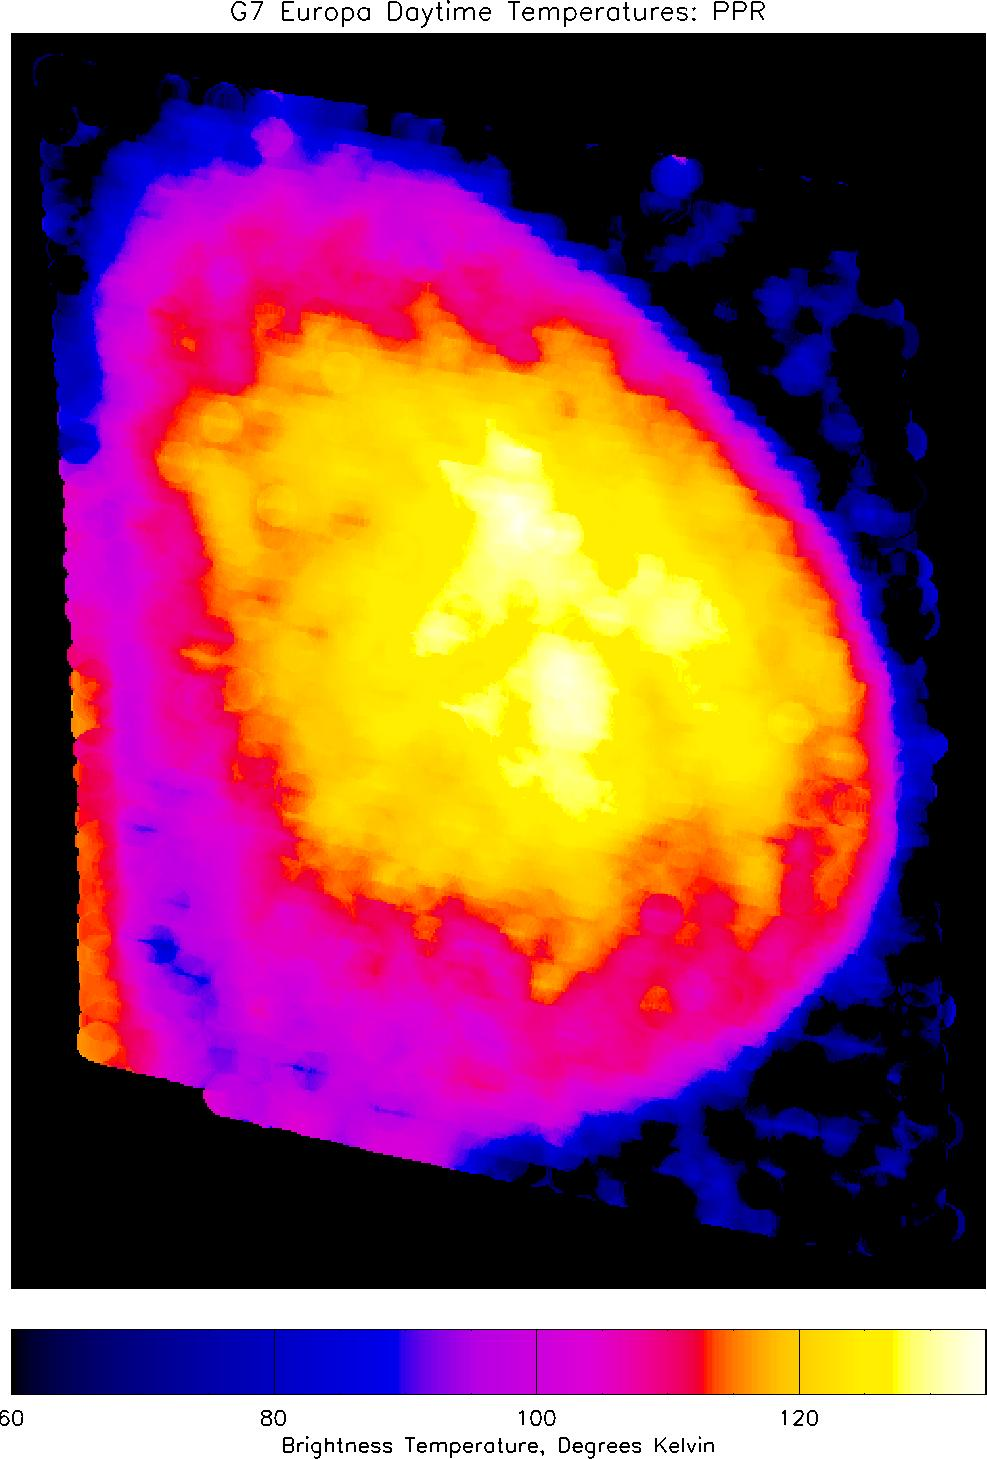

Daytime Temperatures on Europa

This infrared image of Europa, showing heat radiation from its surface at a wavelength of 27 microns (millionths of a meter), provides the best view yet of Europa’s daytime temperatures. Temperatures, derived from the brightness of the infrared radiation, can be determined from the colors by reference to the scale at the bottom of the image.

The image, taken by NASA’s Galileo spacecraft, shows the full disk of Europa, highly distorted by the relative motion of Europa and the spacecraft, centered on longitude 190 degrees, with north at the top. The data show that midday temperatures at Europa’s equator reach about 130 degrees Kelvin (-225 F). The surface is even colder toward the poles and before or after midday. Small patches of different colors on Europa’s disk show regions that are warmer or cooler than their immediate surroundings: the warm patches are generally relatively dark, and thus absorb more sunlight, than neighboring regions, while the cool patches are relatively bright. In the lower left corner, heat radiation from Jupiter itself, appearing orange-red in this representation, can be seen peeking out from behind Europa’s disk.

The image was taken with Galileo’s PPR (Photopolarimeter-Radiometer) instrument on the spacecraft’s seventh orbit around Jupiter, from a range of about 65,000 kilometers (40,389 miles). Surface temperatures derived from the strength of infrared radiation, as was done here, are called “brightness temperatures,” and may be slightly in error.

The PPR instrument builds up an image by slowly scanning across the target over a period of up to one hour. The motion of Galileo relative to Europa during this time causes distortions in the satellite shape on the image, which therefore does not appear circular. The small overlapping circles that make up the image show the size of the area, about 160 kilometers (99 miles) across, covered by each individual PPR measurement. Blue spots in the dark sky in the right-hand portion of the image are due to noise.

JPL manages the Galileo mission for NASA’s Office of Space Science, Washington, D.C.

Credit: NASA/JPL/Lowell Observatory